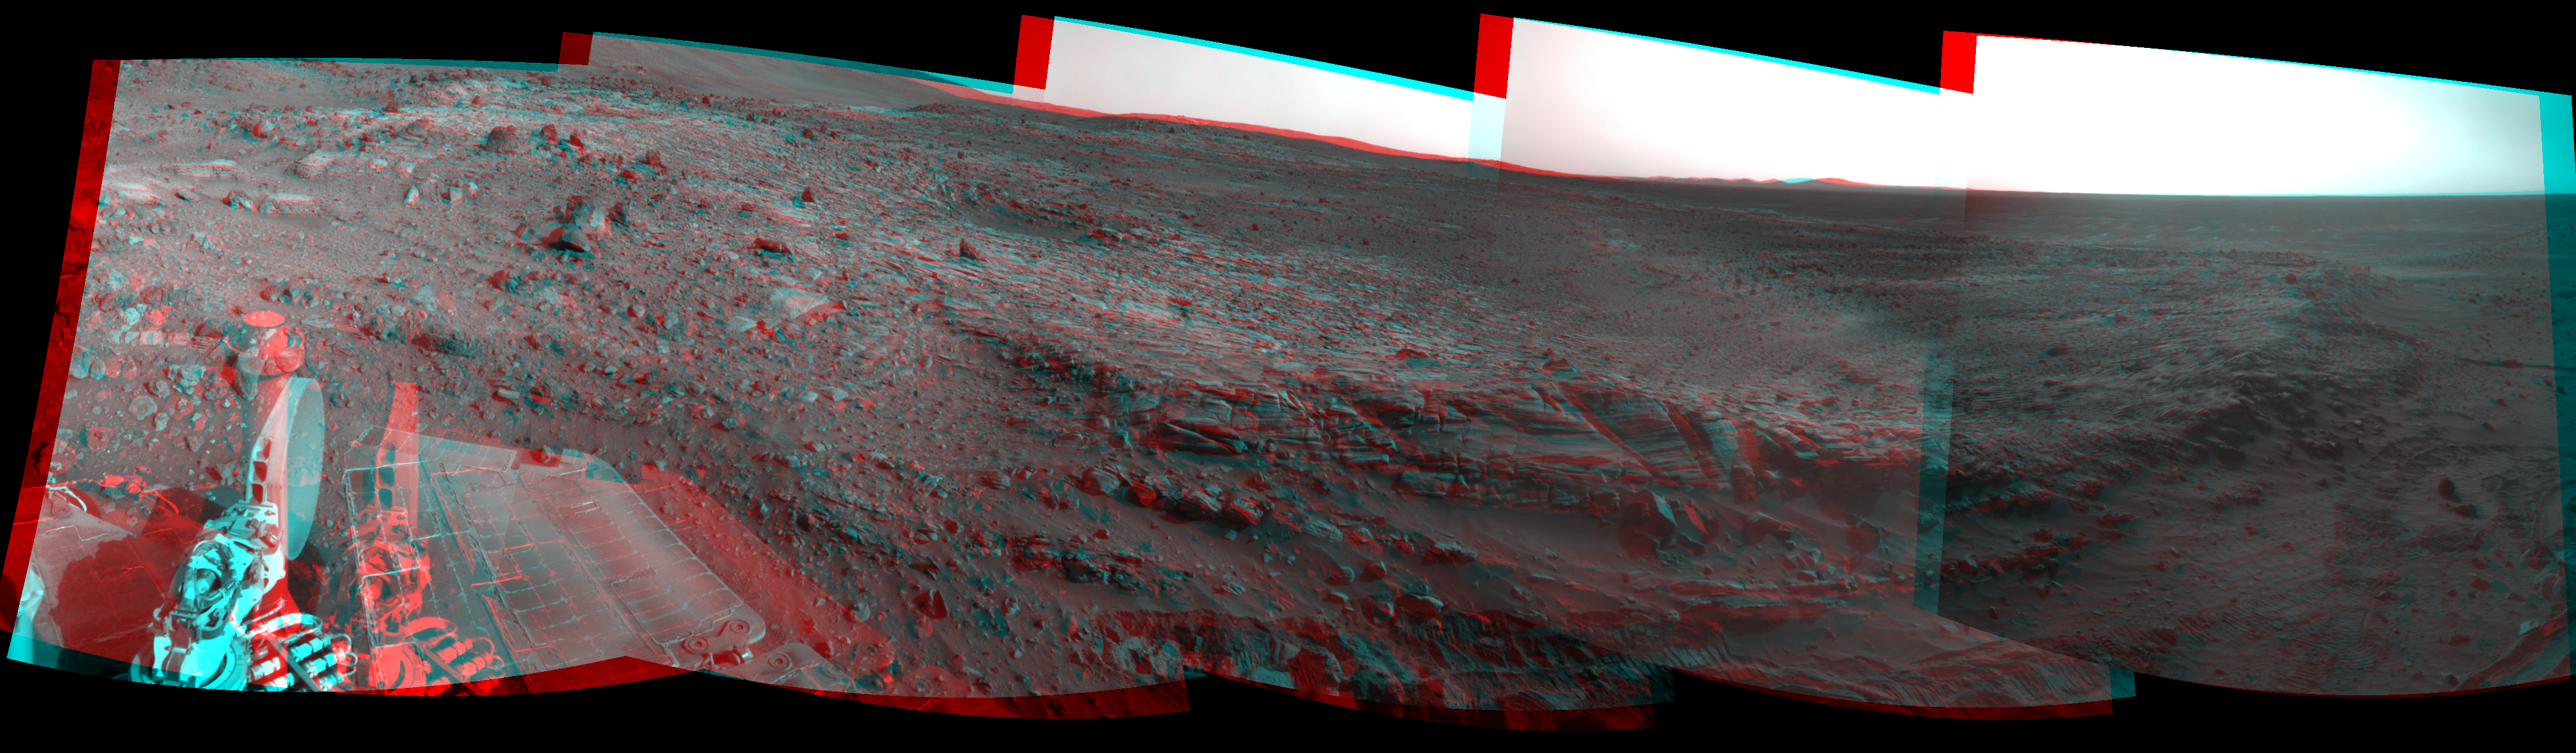

Spirit’s View Beside ‘Home Plate’ on Sol 1823 (Stereo)

Left-eye view of a color stereo pair for PIA11971

Right-eye view of a color stereo pair for PIA11971

NASA’s Mars Exploration Rover Spirit used its navigation camera to take the images that have been combined into this stereo, 180-degree view of the rover’s surroundings during the 1,823rd Martian day, or sol, of Spirit’s surface mission (Feb. 17, 2009).

This view combines images from the left-eye and right-eye sides of the navigation camera. It appears three-dimensional when viewed through red-blue glasses with the red lens on the left.

The center of the view is toward the south-southwest.

The rover had driven 7 meters (23 feet) eastward earlier on Sol 1823, part of maneuvering to get Spirit into a favorable position for climbing onto the low plateau called “Home Plate.” However, after two driving attempts with negligible progress during the following three sols, the rover team changed its strategy for getting to destinations south of Home Plate. The team decided to drive Spirit at least partway around Home Plate, instead of ascending the northern edge and taking a shorter route across the top of the plateau.

Layered rocks forming part of the northern edge of Home Plate can be seen near the center of the image. Rover wheel tracks are visible at the lower edge.

This view is presented as a cylindrical-perspective projection with geometric seam correction.

Credit: NASA/JPL-Caltech